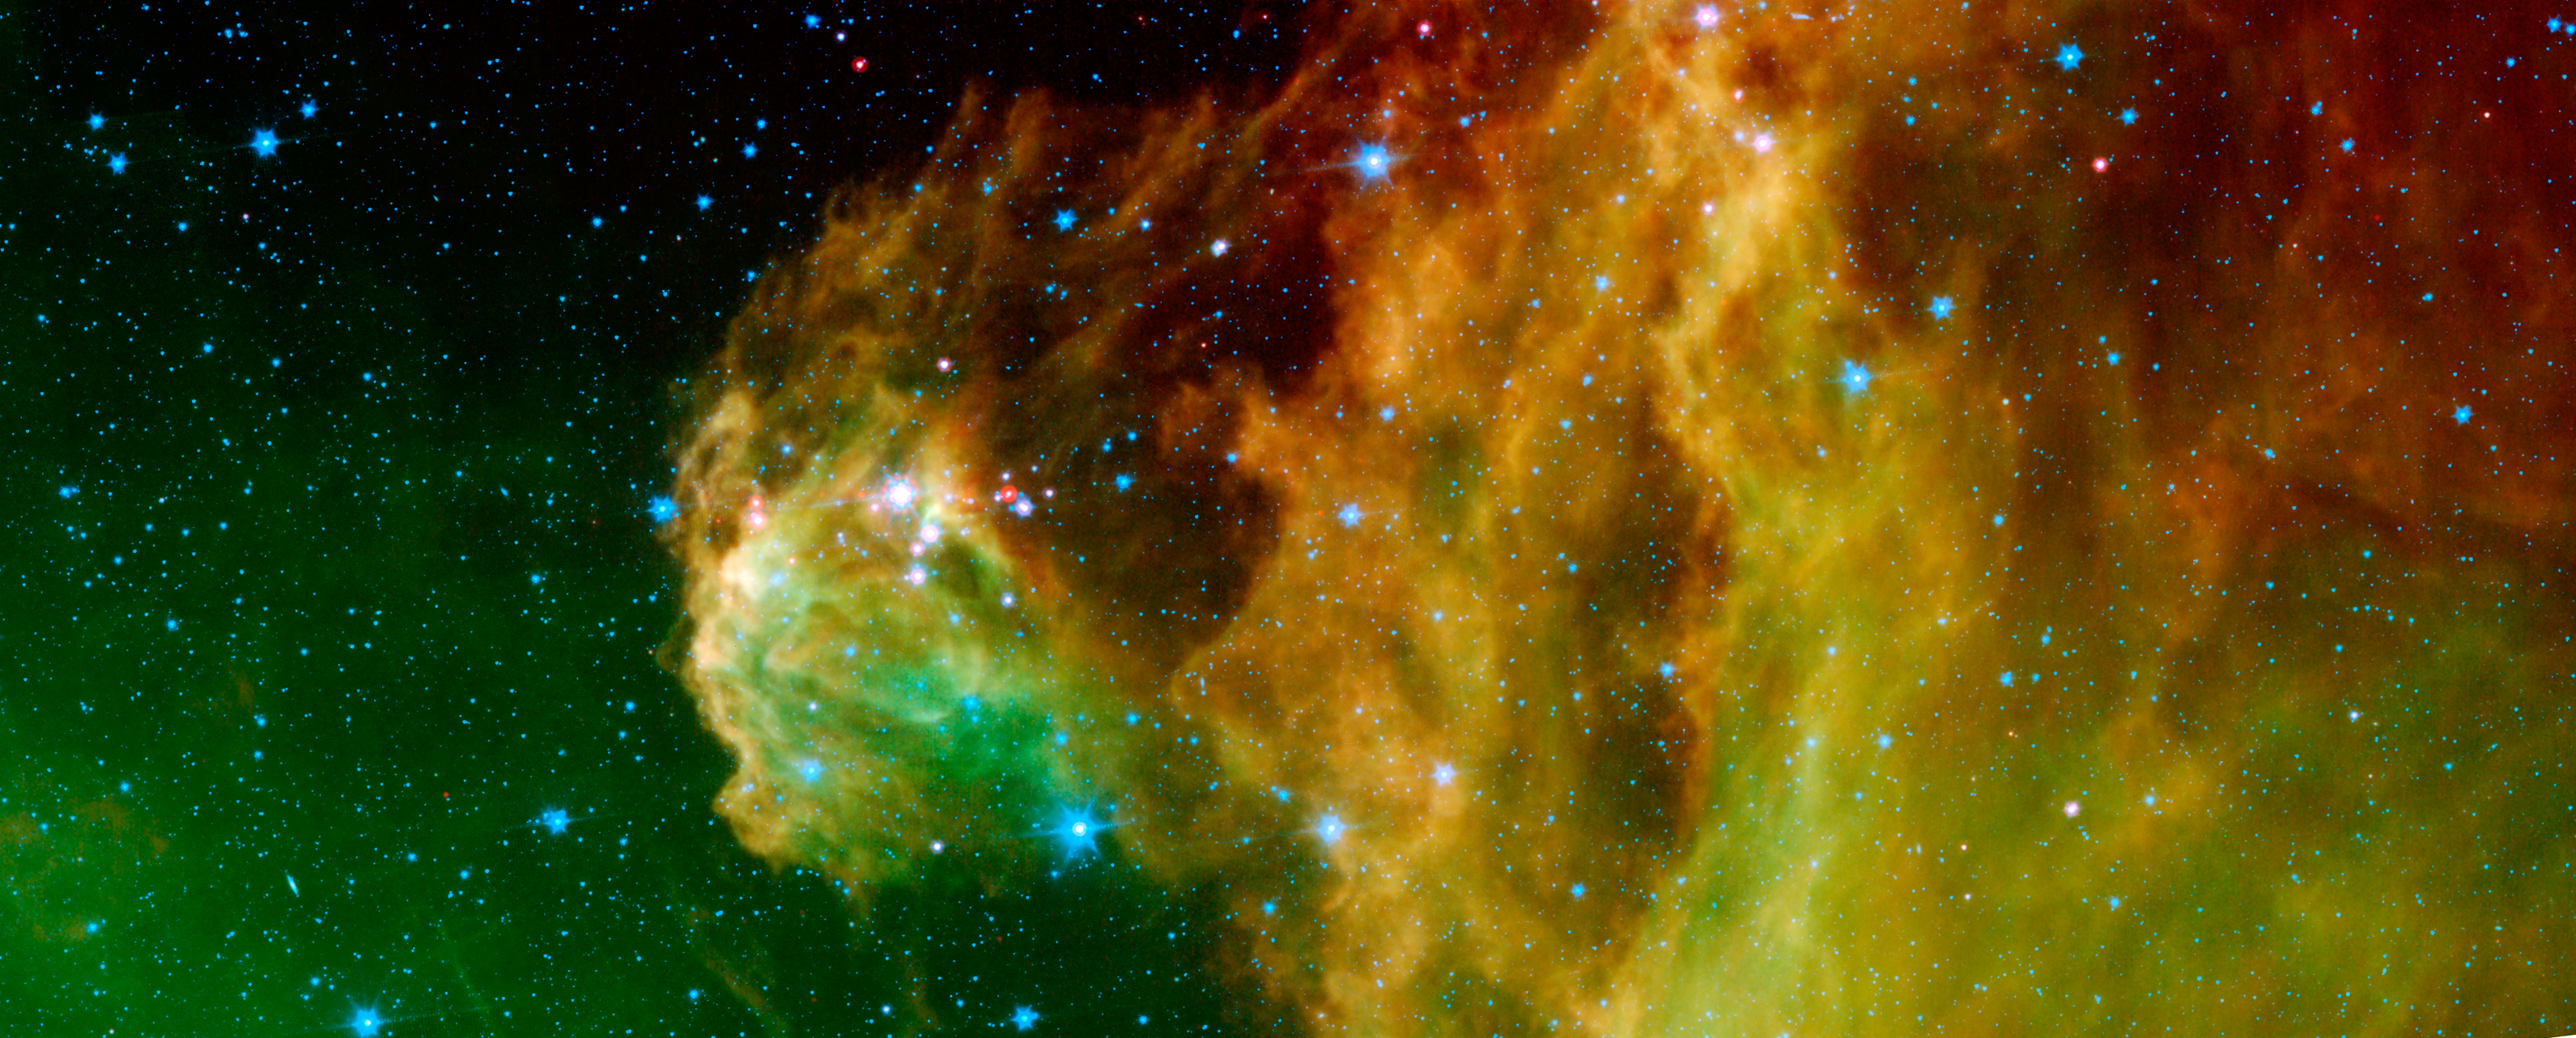

Young Stars Emerge from Orion’s Head

This image from NASA’s Spitzer Space Telescope shows infant stars “hatching” in the head of the hunter constellation, Orion. Astronomers suspect that shockwaves from a supernova explosion in Orion’s head, nearly three million years ago, may have initiated this newfound birth.

The region featured in this Spitzer image is called Barnard 30. It is located approximately 1,300 light-years away and sits on the right side of Orion’s “head,” just north of the massive star Lambda Orionis.

Wisps of green in the cloud are organic molecules called polycyclic aromatic hydrocarbons. These molecules are formed anytime carbon-based materials are burned incompletely. On Earth, they can be found in the sooty exhaust from automobile and airplane engines. They also coat the grills where charcoal-broiled meats are cooked.

Tints of orange-red in the cloud are dust particles warmed by the newly forming stars. The reddish-pink dots at the top of the cloud are very young stars embedded in a cocoon of cosmic gas and dust. Blue spots throughout the image are background Milky Way along this line of sight.

This composite includes data from Spitzer’s infrared array camera instrument, and multiband imaging photometer instrument. Light at 4.5 microns is shown as blue, 8.0 microns is green, and 24 microns is red.

Credit: NASA/JPL-Caltech/ Laboratorio de Astrofísica Espacial y Física Fundamental